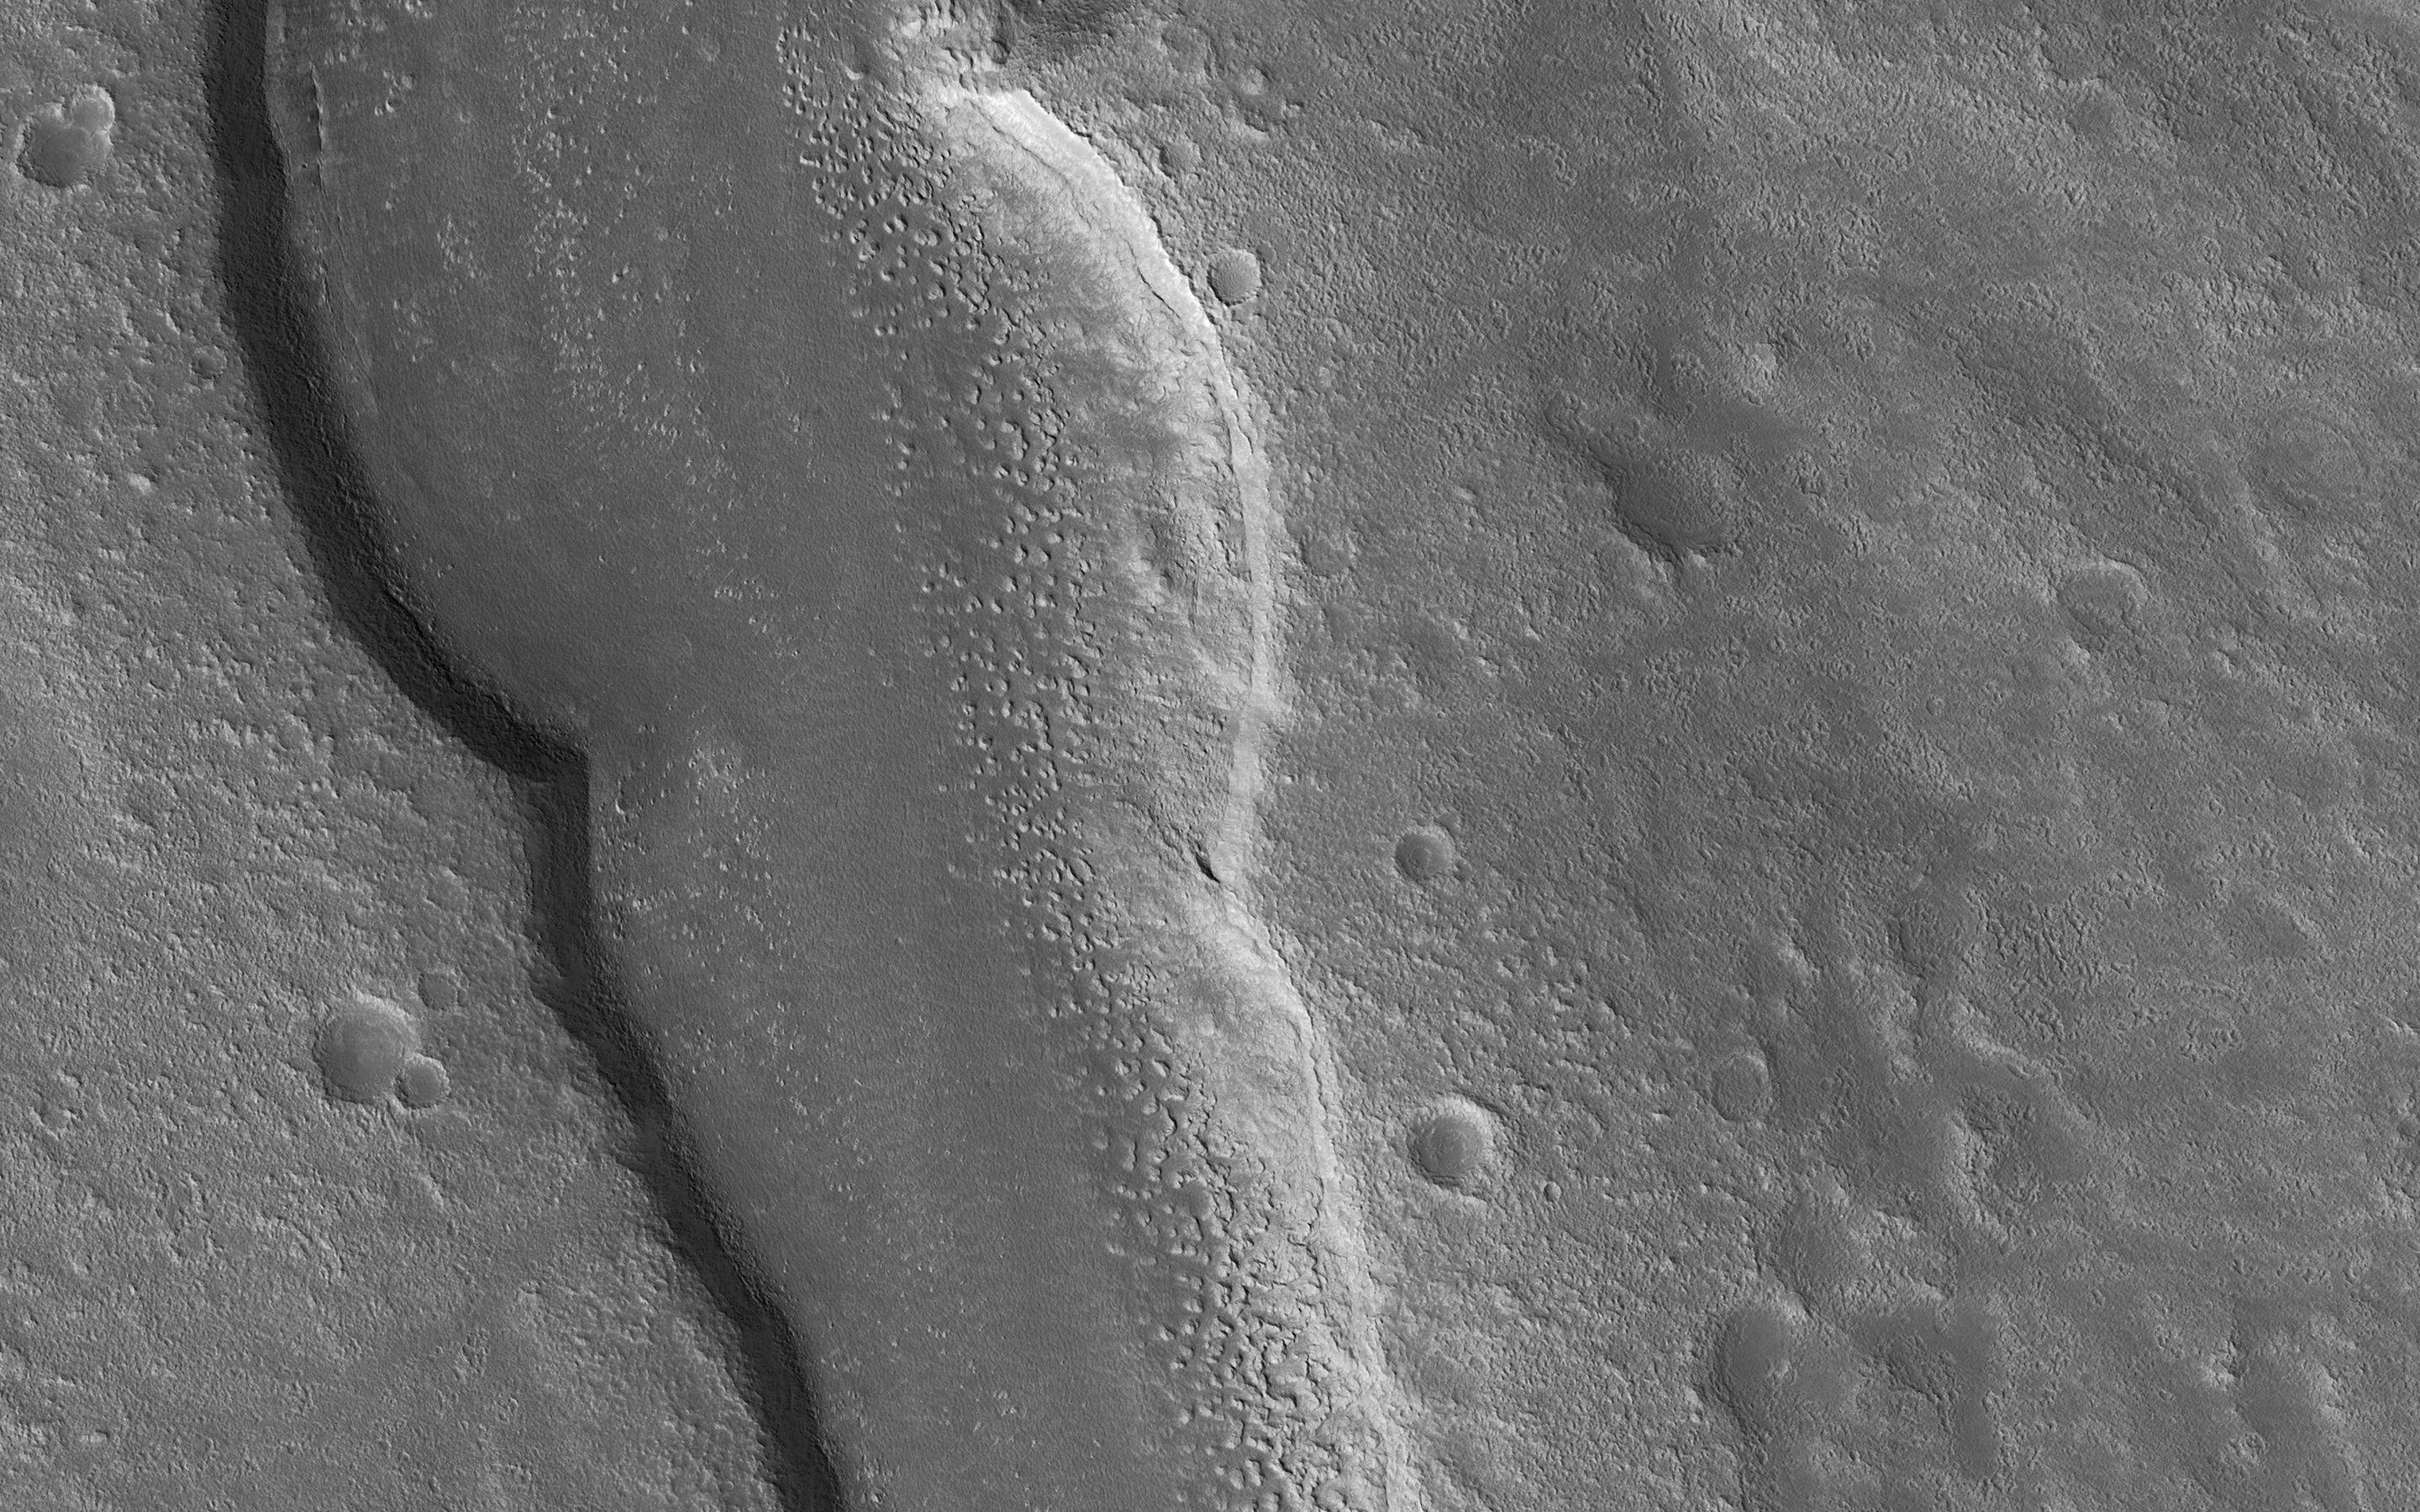

A Valley Near the Northern Lowlands

The goal of this observation from NASA’s Mars Reconnaissance Orbiter (MRO) is to determine the source of the ridge within a possible moraine that is also present in another HiRISE image. A moraine is a mass of rocks and sediment carried down and deposited by a glacier.

If the structure is a moraine, we should expect to find two sources of debris converging in the valley. If the sources are carrying lots of debris, there is a good chance of finding more moraine features further up the valley.

The map is projected here at a scale of 50 centimeters (19.7 inches) per pixel. [The original image scale is 59.5 centimeters (23.4 inches) per pixel (with 2 x 2 binning); objects on the order of 179 centimeters (70.5 inches) across are resolved.] North is up.

The University of Arizona, Tucson, operates HiRISE, which was built by Ball Aerospace & Technologies Corp., Boulder, Colorado. NASA’s Jet Propulsion Laboratory, a division of Caltech in Pasadena, California, manages the Mars Reconnaissance Orbiter Project for NASA’s Science Mission Directorate, Washington.

Credit: NASA/JPL-Caltech/Univ. of Arizona